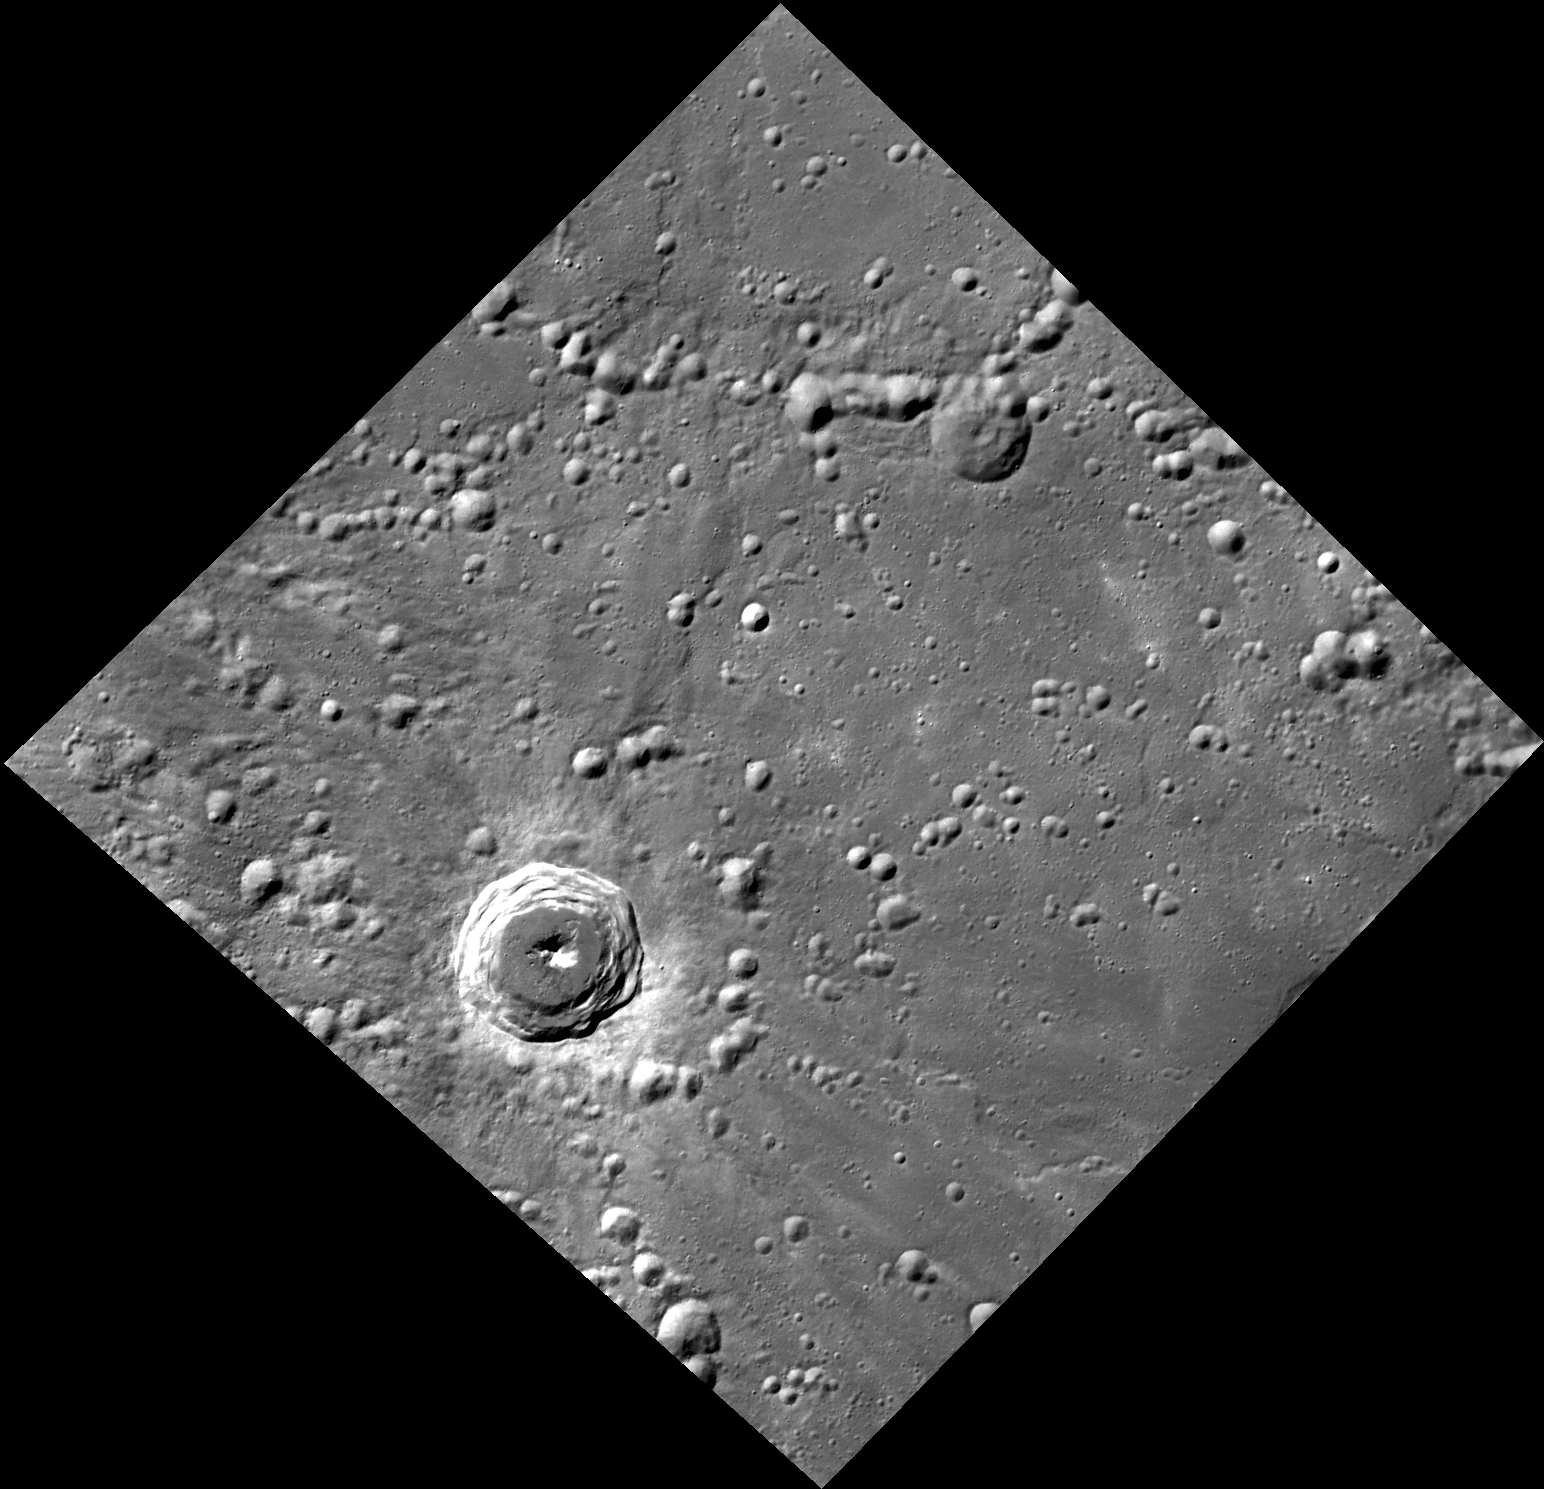

Northern Lights

This image, taken with the Wide Angle Camera (WAC), shows an unnamed complex crater in Mercury’s northern hemisphere. The crisp morphology of the terraced walls and central peak, and the high-reflectance ejecta blanket and rays surrounding the crater, indicate that the crater is relatively young. Also visible are many secondary craters, possibly resulting from the impact that formed this crater to the west.

This image was acquired as part of MDIS’s high-resolution stereo base map. The stereo base map is used in combination with the surface morphology base map to create high-resolution stereo views of Mercury’s surface, with an average resolution of 250 meters/pixel (0.16 miles/pixel or 820 feet/pixel) or better. During MESSENGER’s one-year mission, the surface morphology base map is acquired during the first 176 days, and the second 176 days are used to acquire the complementary stereo base map, which includes the image here.

Date acquired: January 04, 2012
Image Mission Elapsed Time (MET): 234155258
Image ID: 1222319
Instrument: Wide Angle Camera (WAC) of the Mercury Dual Imaging System (MDIS)
WAC filter: 7 (748 nanometers)
Center Latitude: 51.54°
Center Longitude: 95.26° E
Resolution: 176 meters/pixel
Scale: The complex crater is 33 km (20 miles) in diameter
Incidence Angle: 61.6°
Emission Angle: 15.6°
Phase Angle: 48.5°

The MESSENGER spacecraft is the first ever to orbit the planet Mercury, and the spacecraft’s seven scientific instruments and radio science investigation are unraveling the history and evolution of the Solar System’s innermost planet. Visit the Why Mercury? section of this website to learn more about the key science questions that the MESSENGER mission is addressing. During the one-year primary mission, MDIS is scheduled to acquire more than 75,000 images in support of MESSENGER’s science goals.

These images are from MESSENGER, a NASA Discovery mission to conduct the first orbital study of the innermost planet, Mercury. For information regarding the use of images, see the MESSENGER image use policy.

Credit: NASA/Johns Hopkins University Applied Physics Laboratory/Carnegie Institution of Washington